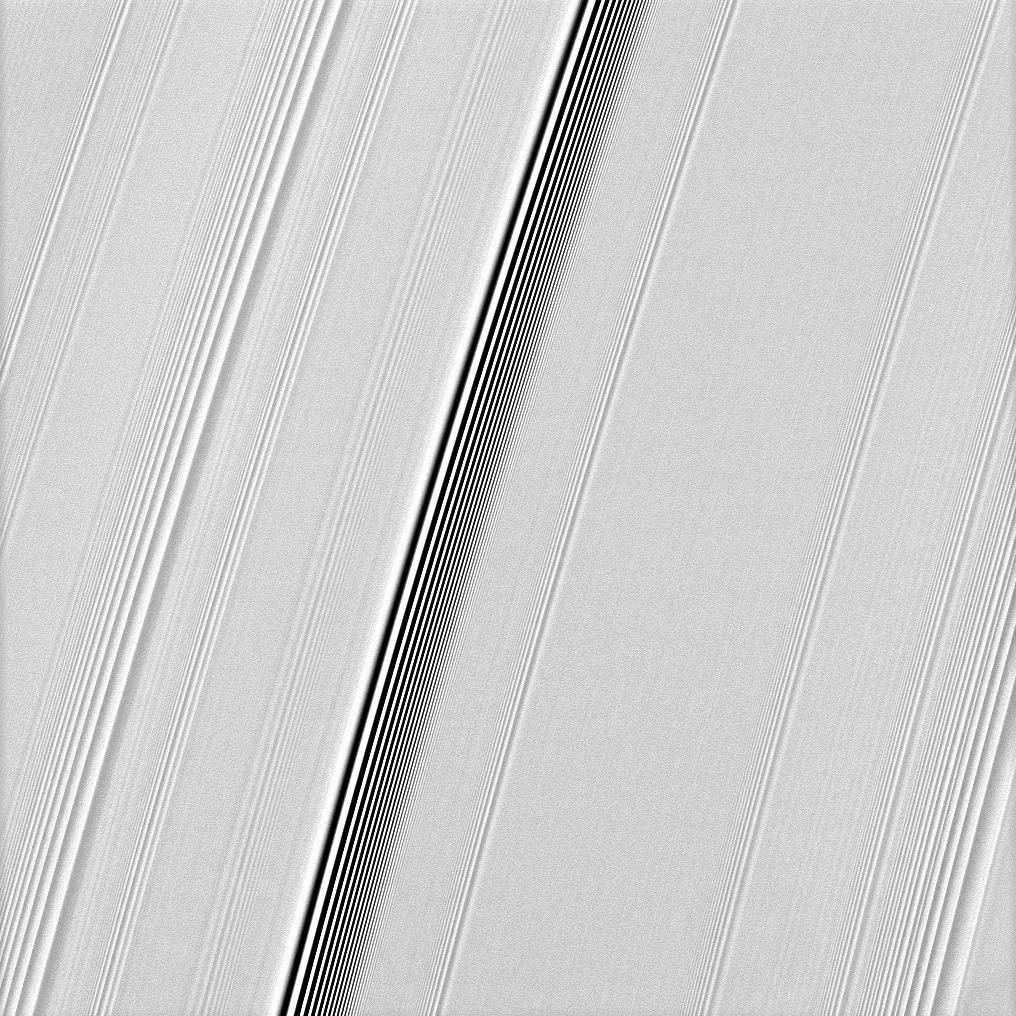

Wave Classification

The Cassini spacecraft spies two types of waves in Saturn’s A ring: a spiral density wave on the left of the image and a more pronounced spiral bending wave near the middle.

See PIA10501 to learn more about these two kinds of waves. The slight pixelation visible near the brightest and darkest lines is an unavoidable result of the size of the camera’s sensor and of image processing.

This view looks toward the northern, sunlit side of the rings from about 21 degrees above the ringplane.

The image was taken in visible green light with the Cassini spacecraft narrow-angle camera on Jan. 11, 2010. The view was obtained at a distance of approximately 279,000 kilometers (173,000 miles) from Saturn and at a Sun-Saturn-spacecraft, or phase, angle of 18 degrees. Image scale is about 1 kilometer (1 mile) per pixel.

The Cassini-Huygens mission is a cooperative project of NASA, the European Space Agency and the Italian Space Agency. The Jet Propulsion Laboratory, a division of the California Institute of Technology in Pasadena, manages the mission for NASA’s Science Mission Directorate, Washington, D.C. The Cassini orbiter and its two onboard cameras were designed, developed and assembled at JPL. The imaging operations center is based at the Space Science Institute in Boulder, Colo.

Credit: NASA/JPL/Space Science Institute